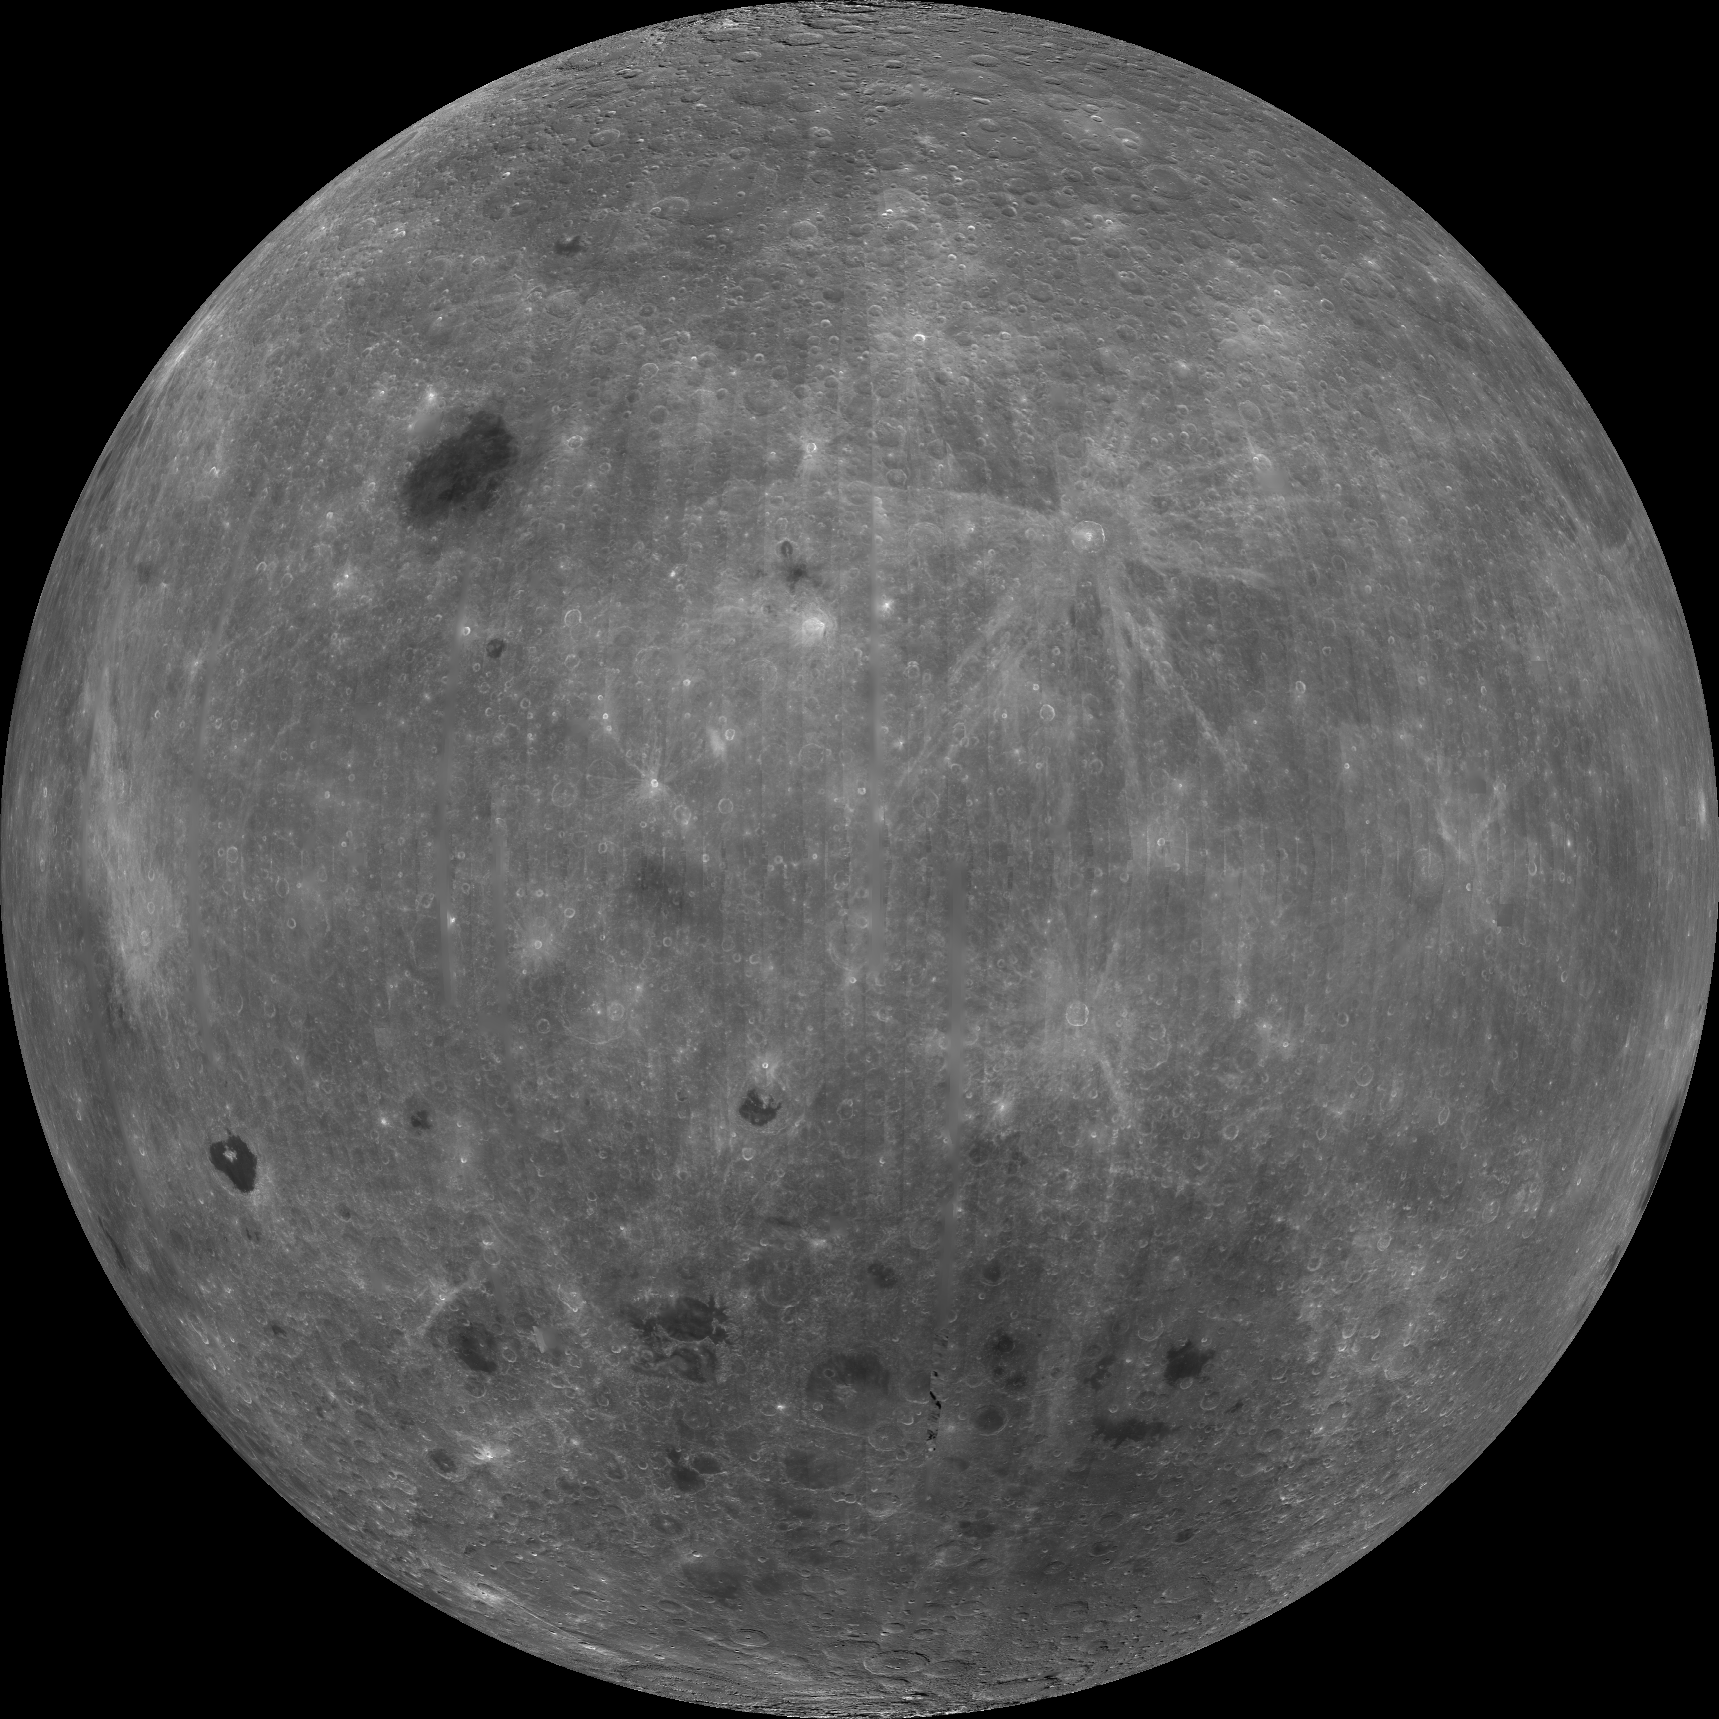

Farside View of Earth’s Moon as Seen by the Clementine Spacecraft

About 50,000 Clementine images were processed to produce the four orthographic views of the Moon. Images PIA00302, PIA00303, PIA00304, and PIA00305 show albedo variations (normalized brightness or reflectivity) of the surface at a wavelength of 750 nm (just longward of visible red). The image projection is centered at 0 degree latitude and 180 degrees longitude. Mare Moscoviense (dark albedo feature upper left of image center) and South Pole-Aitken Basin (dark feature at bottom) represent maria regions largely absent on the lunar farside. The Clementine altimeter showed Aitken Basin to consist of a topographic rim about 2500 km in diameter, an inner shelf ranging from 400 to 600 km in width, and an irregular depressed floor about 12 km in depth.

Credit: NASA/JPL/USGS